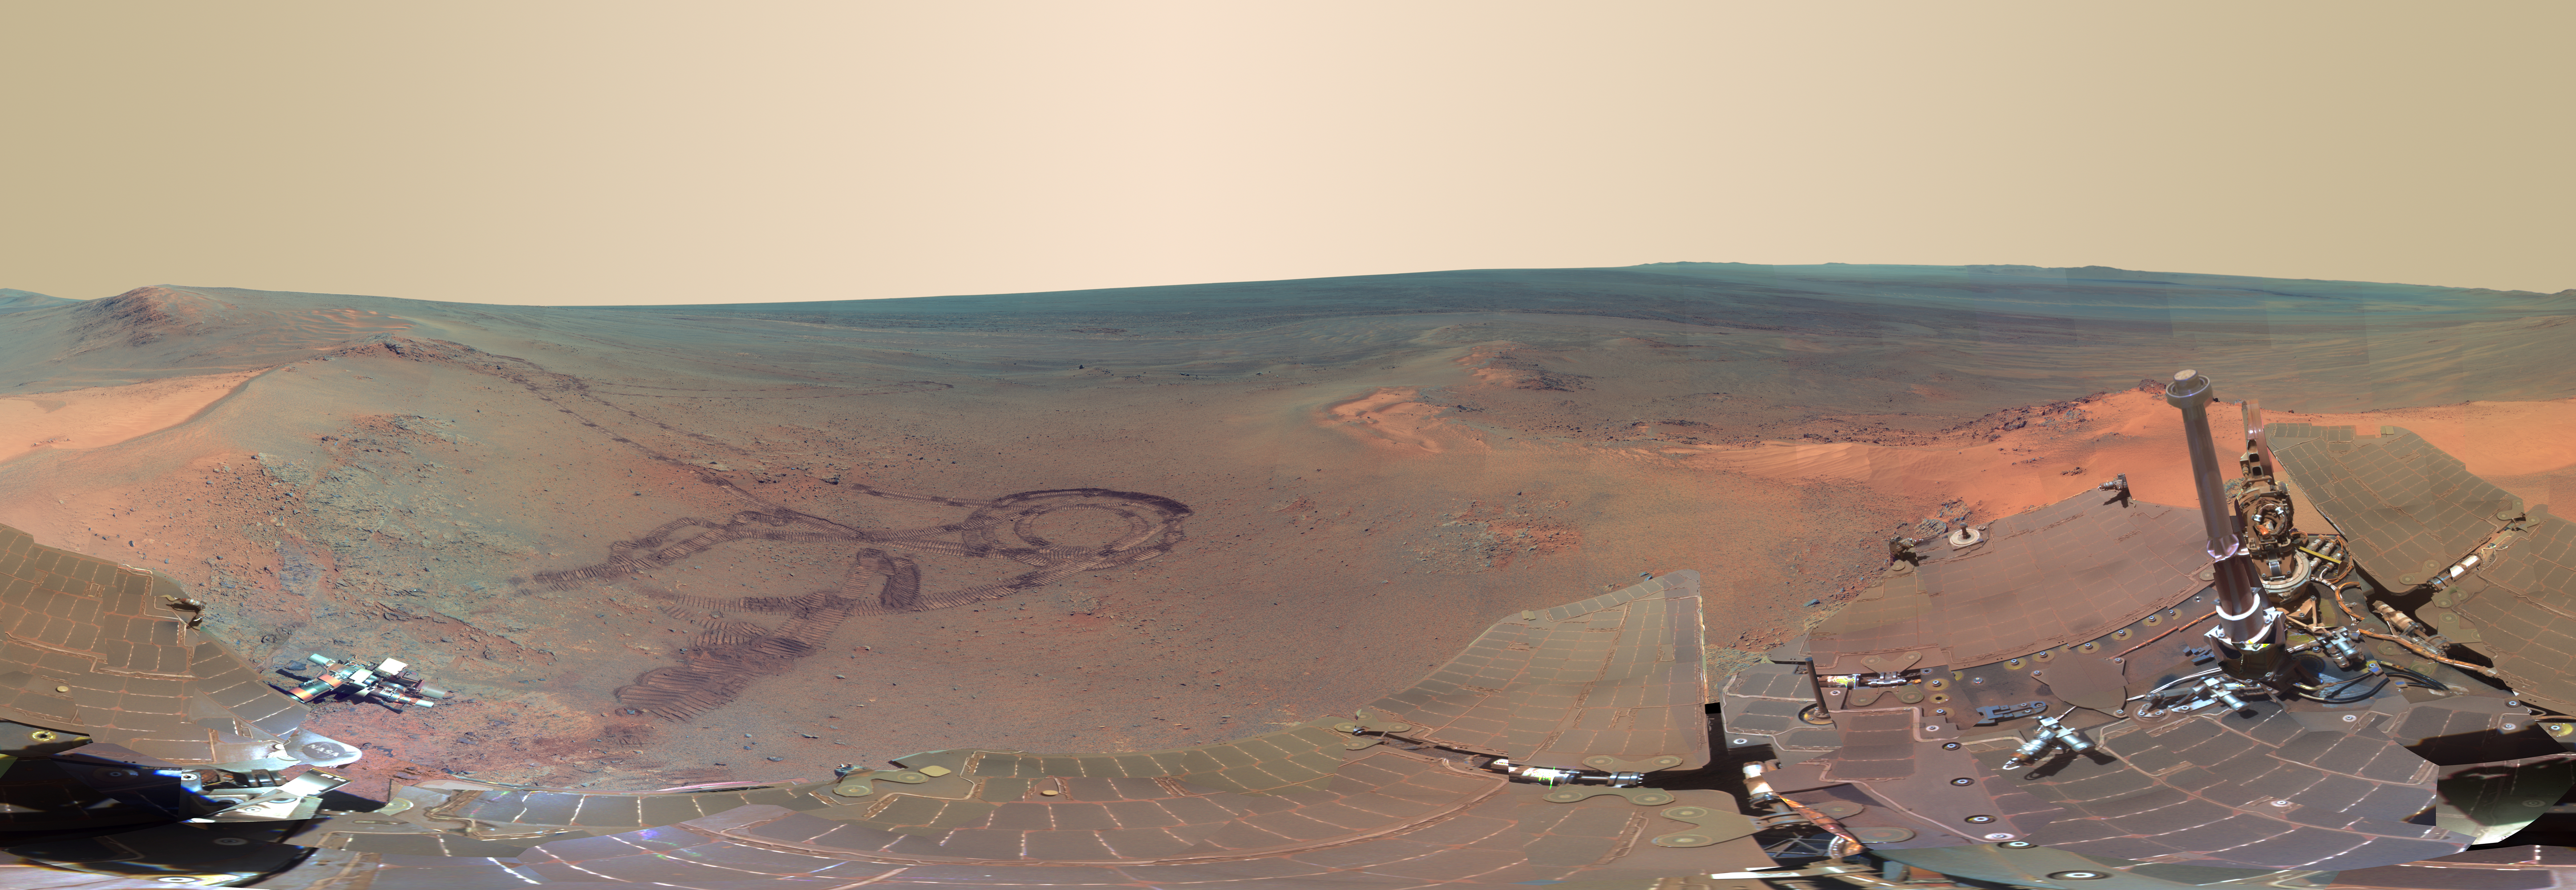

‘Greeley Panorama’ from Opportunity’s Fifth Martian Winter (False Color)

This full-circle scene combines 817 images taken by the panoramic camera (Pancam) on NASA’s Mars Exploration Rover Opportunity. It shows the terrain that surrounded the rover while it was stationary for four months of work during its most recent Martian winter.

Opportunity’s Pancam took the component images between the 2,811th Martian day, or sol, of the rover’s Mars surface mission (Dec. 21, 2011) and Sol 2,947 (May 8, 2012). Opportunity spent those months on a northward sloped outcrop, “Greeley Haven,” which angled the rover’s solar panels toward the sun low in the northern sky during southern hemisphere winter. The outcrop’s informal name is a tribute to Ronald Greeley (1939-2011), who was a member of the mission team and who taught generations of planetary scientists at Arizona State University, Tempe. The site is near the northern tip of the “Cape York” segment of the western rim of Endeavour Crater.

North is at the center of the image. South is at both ends. On the far left at the horizon is “Rich Morris Hill.” That outcrop on Cape York was informally named in memory of John R. “Rich” Morris (1973-2011), an aerospace engineer and musician who was a Mars rover team member and mission manager at NASA’s Jet Propulsion Laboratory, Pasadena.

Bright wind-blown deposits on the left are banked up against the Greeley Haven outcrop. Opportunity’s tracks can be seen extending from the south, with a turn-in-place and other maneuvers evident from activities to position the rover at Greeley Haven. The tracks in some locations have exposed darker underlying soils by disturbing a thin, bright dust cover.

Other bright, dusty deposits can be seen to the north, northeast, and east of Greeley Haven. The deposit at the center of the image, due north from the rover’s winter location, is a dusty patch called “North Pole.” Opportunity drove to it and investigated it in May 2012 as an example of wind-blown Martian dust.

The interior of Endeavour Crater can been seen just below the horizon in the right half of the scene, to the northeast and east of Cape York. The crater spans 14 miles (22 kilometers) in diameter.

Opportunity’s solar panels and other structures show dust that has accumulated over the lifetime of the mission. Opportunity has been working on Mars since January 2004.

During the recent four months that Opportunity worked at Greeley Haven, activities included radio-science observations to better understand Martian spin axis dynamics and thus interior structure, investigations of the composition and textures of an outcrop exposing an impact-jumbled rock formation on the crater rim, monitoring the atmosphere and surface for changes, and acquisition of this full-color mosaic of the surroundings.

The panorama combines exposures taken through Pancam filters centered on wavelengths of 753 nanometers (near infrared), 535 nanometers (green) and 432 nanometers (violet). The view is presented in false color to make some differences between materials easier to see.

Photojournal Note: Also available are: PIA15869.tif (Full-Res TIFF) and PIA15869.jpg (Full-Res JPEG) These files may be too large to view from a browser; they can be downloaded onto your desktop by right-clicking on the previous links and viewed with image viewing software.

Credit: NASA/JPL-Caltech/Cornell/Arizona State Univ.